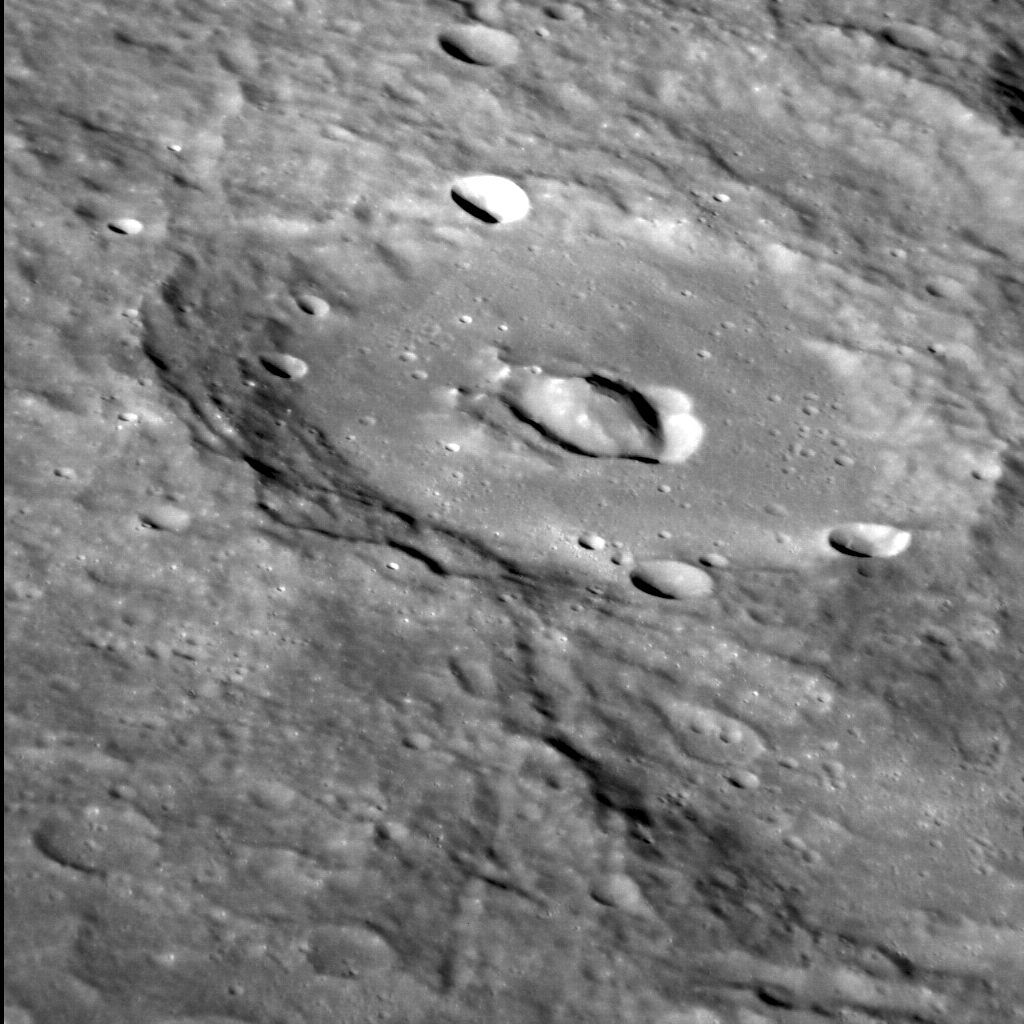

Ruining Rudyard

The Kipling crater was originally circular, but that changed when the crater in this image was formed. Situated atop (and so postdating) the southern margin of Kipling, this smaller, younger crater has a distinctive central peak that is encircled by a curious, near-circular depression. This depression may be a volcanic pit, like others that dot the surface Mercury — one of which even occurs in Kipling. The smooth floor of this crater shows subtle evidence of tectonic deformation, like that seen in many other infilled craters across the planet.

This image was acquired as a high-resolution targeted observation. Targeted observations are images of a small area on Mercury’s surface at resolutions much higher than the 200-meter/pixel morphology base map. It is not possible to cover all of Mercury’s surface at this high resolution, but typically several areas of high scientific interest are imaged in this mode each week.

Date acquired: January 03, 2012
Image Mission Elapsed Time (MET): 234068866
Image ID: 1218101
Instrument: Narrow Angle Camera (NAC) of the Mercury Dual Imaging System (MDIS)
Center Latitude: -20.83°
Center Longitude: 73.02° E
Resolution: 104 meters/pixel
Scale: This crater is ~88 km (55 mi.) in diameter
Incidence Angle: 67.2°
Emission Angle: 58.7°
Phase Angle: 28.2°
North is to the bottom-right corner of this image

The MESSENGER spacecraft is the first ever to orbit the planet Mercury, and the spacecraft’s seven scientific instruments and radio science investigation are unraveling the history and evolution of the Solar System’s innermost planet. Visit the Why Mercury? section of this website to learn more about the key science questions that the MESSENGER mission is addressing. During the one-year primary mission, MDIS acquired 88,746 images and extensive other data sets. MESSENGER is now in a year-long extended mission, during which plans call for the acquisition of more than 80,000 additional images to support MESSENGER’s science goals.

For information regarding the use of images, see the MESSENGER image use policy.

Credit: NASA/Johns Hopkins University Applied Physics Laboratory/Carnegie Institution of Washington